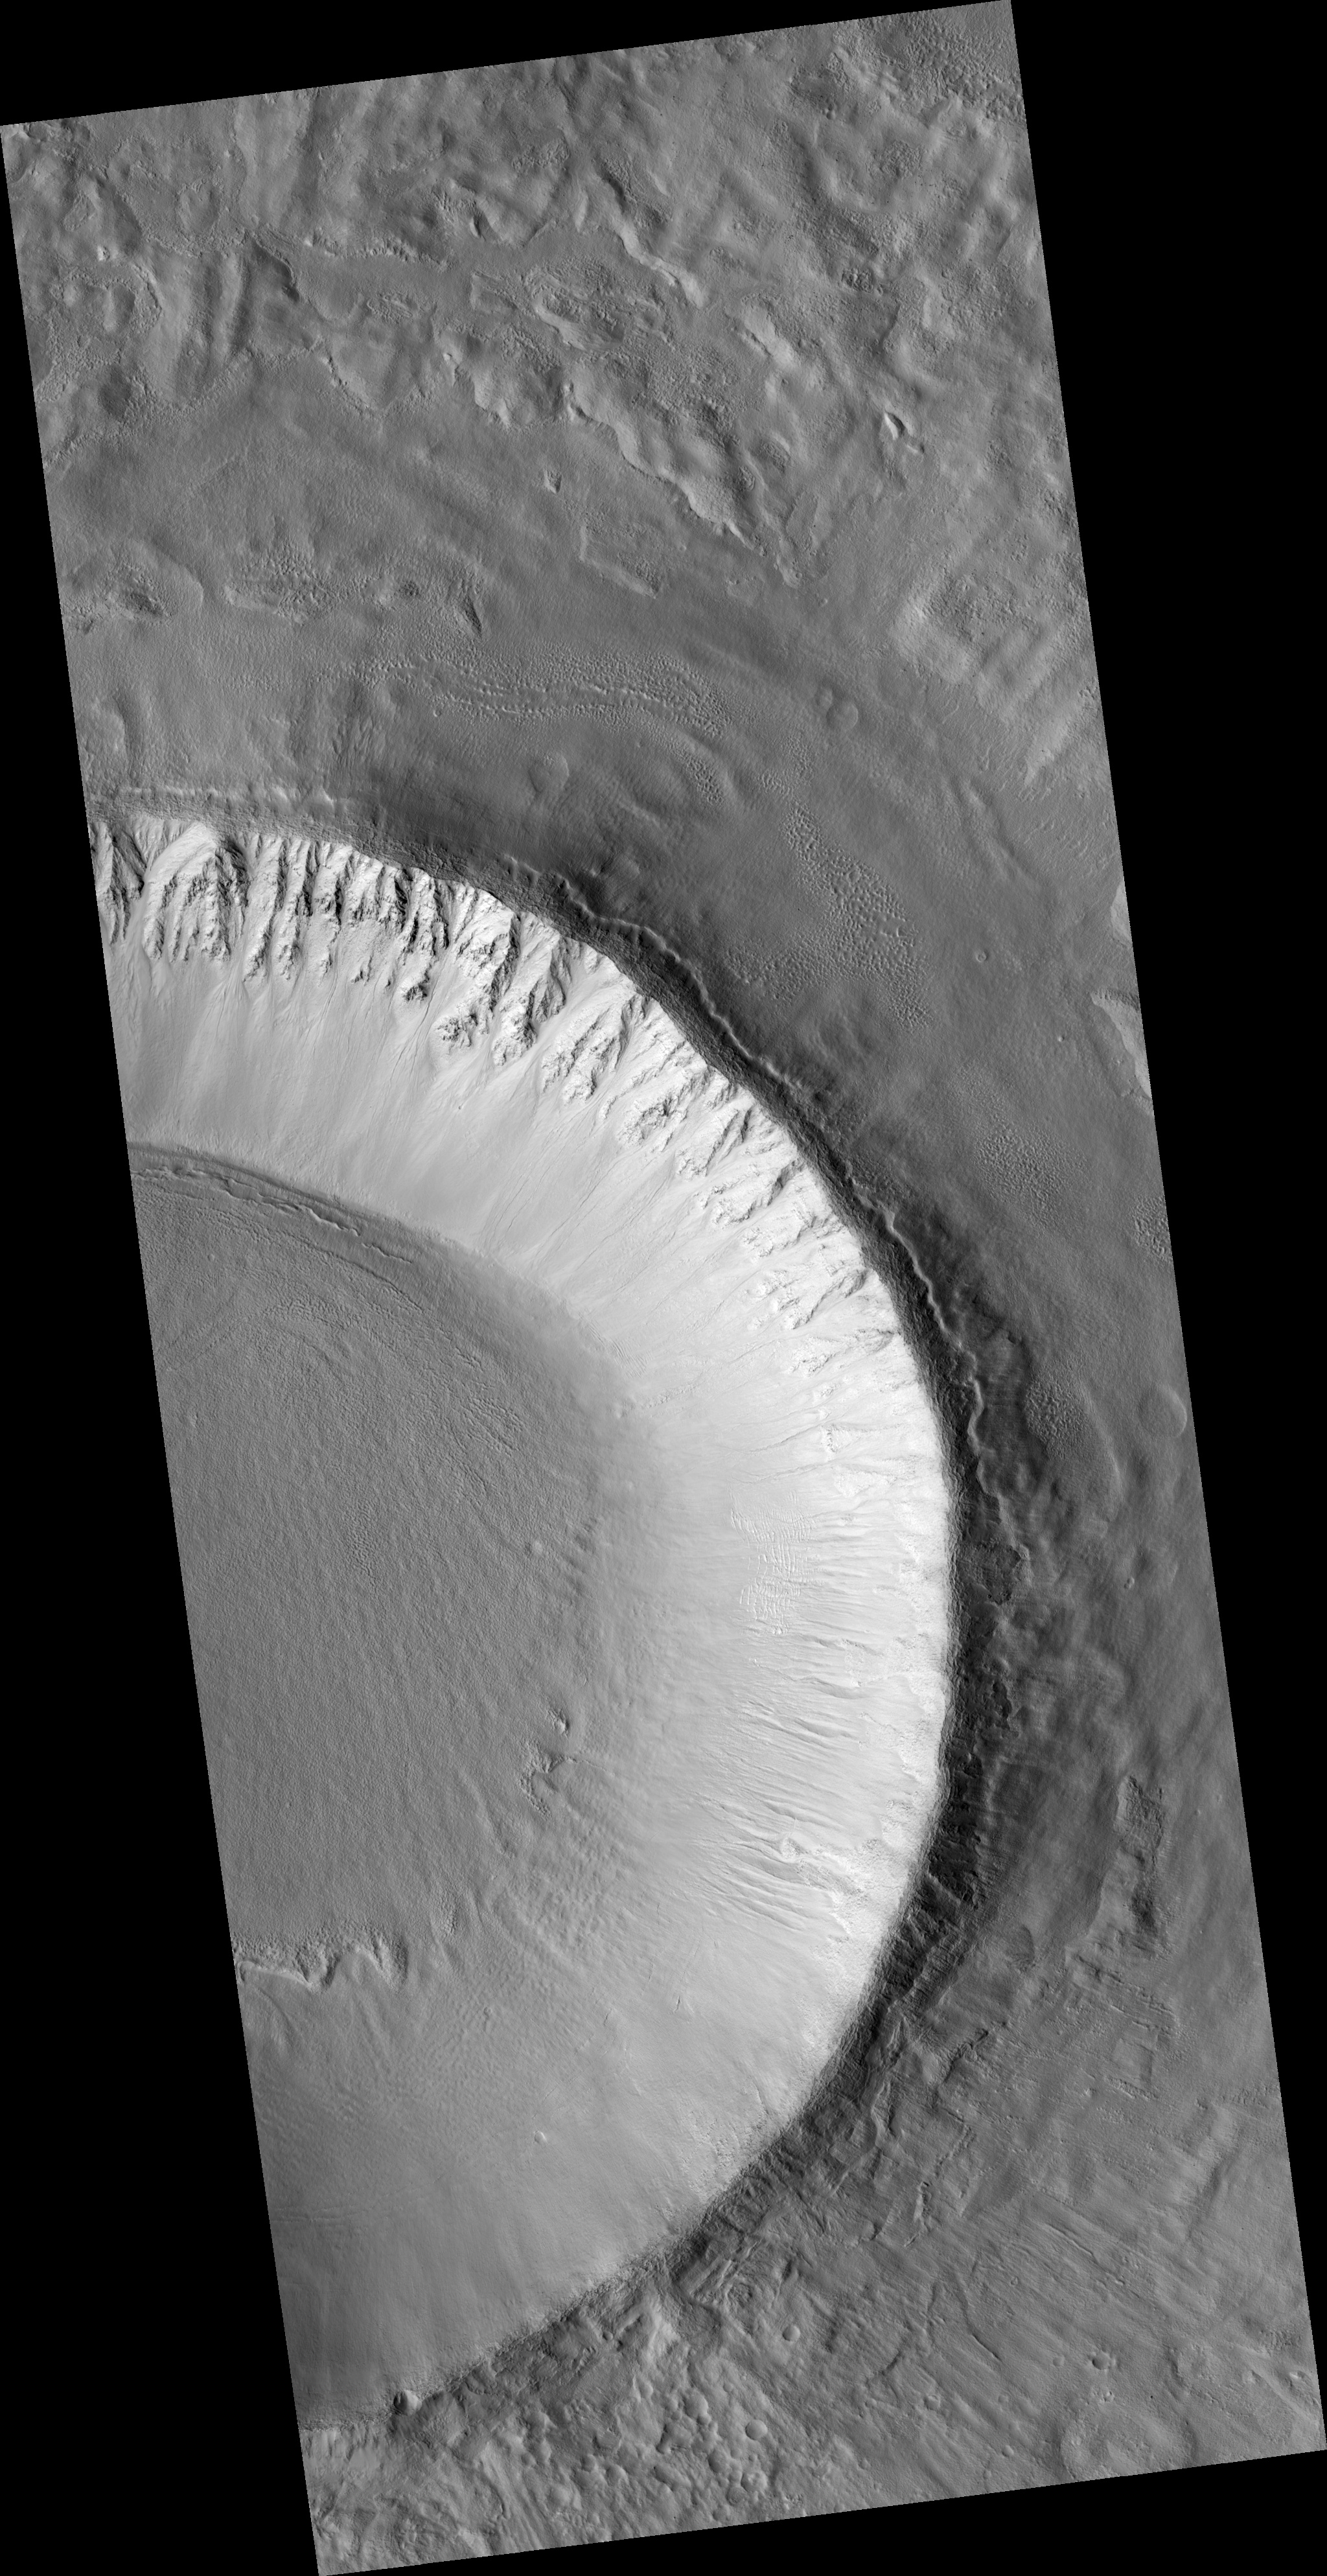

Spokes, Creep, and Channels in a Crater in Utopia Planitia

This HiRISE image (PSP_001910_2215) shows an unnamed impact crater located in Utopia Planitia; this crater is more than 10 km (6.25 miles) in diameter and 700 m (765 yards) deep. Different features in and around this crater may indicate fluid beneath the surface.

Linear features radiating outward from the crater’s rim are evident in the upper right and lower right parts of this image. Closer examination shows these features are formed by rocks and finer soils that are located along a straight line; they are “spokes” produced immediately after the impact by very fast outward-moving materials ejected from the impact.

Because these ejecta came from deep under the crater, their composition will tell us what type of rocks are under the surface.

A MOC context image of this crater shows its ejecta materials form an elevated “pedestal,” shaped like a pancake. The pedestal is approximately 20 km (12.5 miles) in diameter. “Pedestal craters” such as this may have formed because ice beneath the surface melted when the impact occurred.

This image’s cutout (approximately 800 x 250 m, or 875 x 275 yards) shows a portion of the west-facing slope inside the crater; upslope is to the right (east). In this subimage, east-west channels, some of them 6 m (6.5 yards) wide, cut into the slope’s soils.

It is not clear if these channels were carved by dry landslides or by a fluid. The channels cut across relatively older, rock-rich, elongated ridges (e.g., location labeled “A” in the subimage) that are approximately perpendicular to the slope. By contrast, in location “B” relatively younger ridges are on top of channels, some of which have dunes in their floors.

Elsewhere in this crater, ridges transition laterally to ripples and fissures of similar orientation. One possible explanation for these ridges, ripples, and fissures could be creep. Creep is slow downhill movement of slope soils that are held together somehow, maybe cemented by ice or some other agent. From the cross-cutting relationships seen in this subset, we infer there may have been several alternating episodes of creep and channel formation.

Observation Toolbox
Acquisition date: 12 December 2006
Local Mars time: 3:24 PM
Degrees latitude (centered): 41.2°
Degrees longitude (East): 136.3°
Range to target site: 303.1 km (189.4 miles)
Original image scale range: 30.3 cm/pixel (with 1 x 1 binning) so objects ~91 cm across are resolved
Map-projected scale: 25 cm/pixel and north is up
Map-projection: EQUIRECTANGULAR
Emission angle: 7.5°
Phase angle: 61.7°
Solar incidence angle: 54°, with the Sun about 36° above the horizon
Solar longitude: 154.8°, Northern Summer

NASA’s Jet Propulsion Laboratory, a division of the California Institute of Technology in Pasadena, manages the Mars Reconnaissance Orbiter for NASA’s Science Mission Directorate, Washington. Lockheed Martin Space Systems, Denver, is the prime contractor for the project and built the spacecraft. The High Resolution Imaging Science Experiment is operated by the University of Arizona, Tucson, and the instrument was built by Ball Aerospace and Technology Corp., Boulder, Colo.

Credit: NASA/JPL/Univ. of Arizona